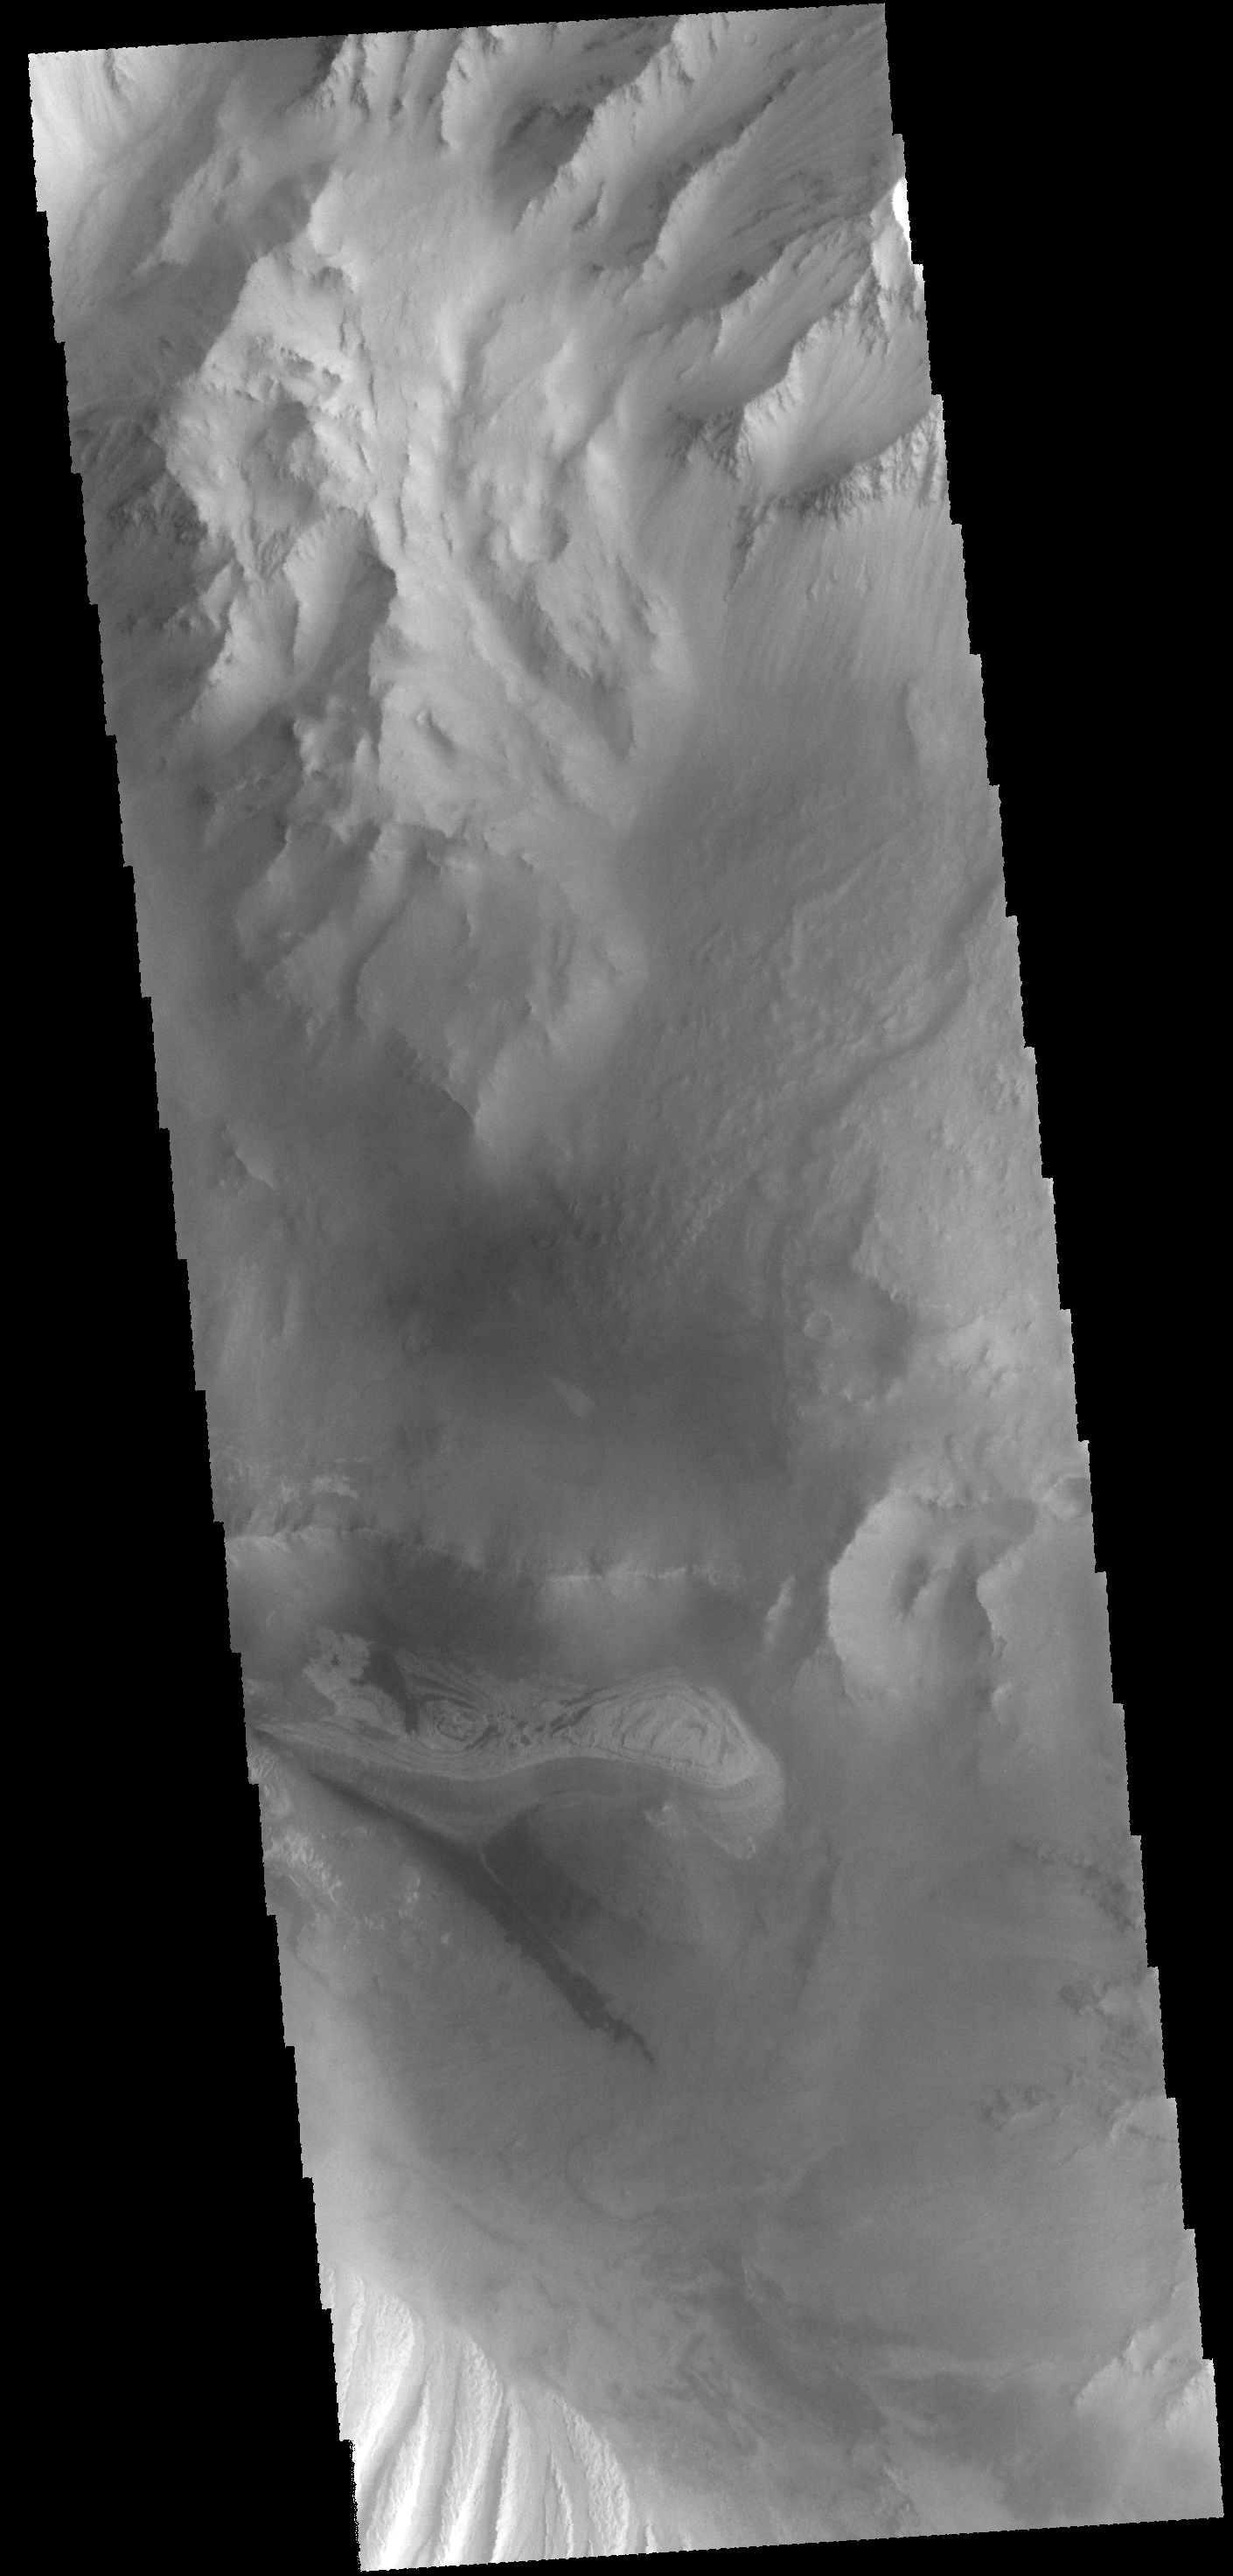

Candor Chasma

Today’s VIS image shows part of the floor of Candor Chasma.

Credit: NASA/JPL-Caltech/ASU